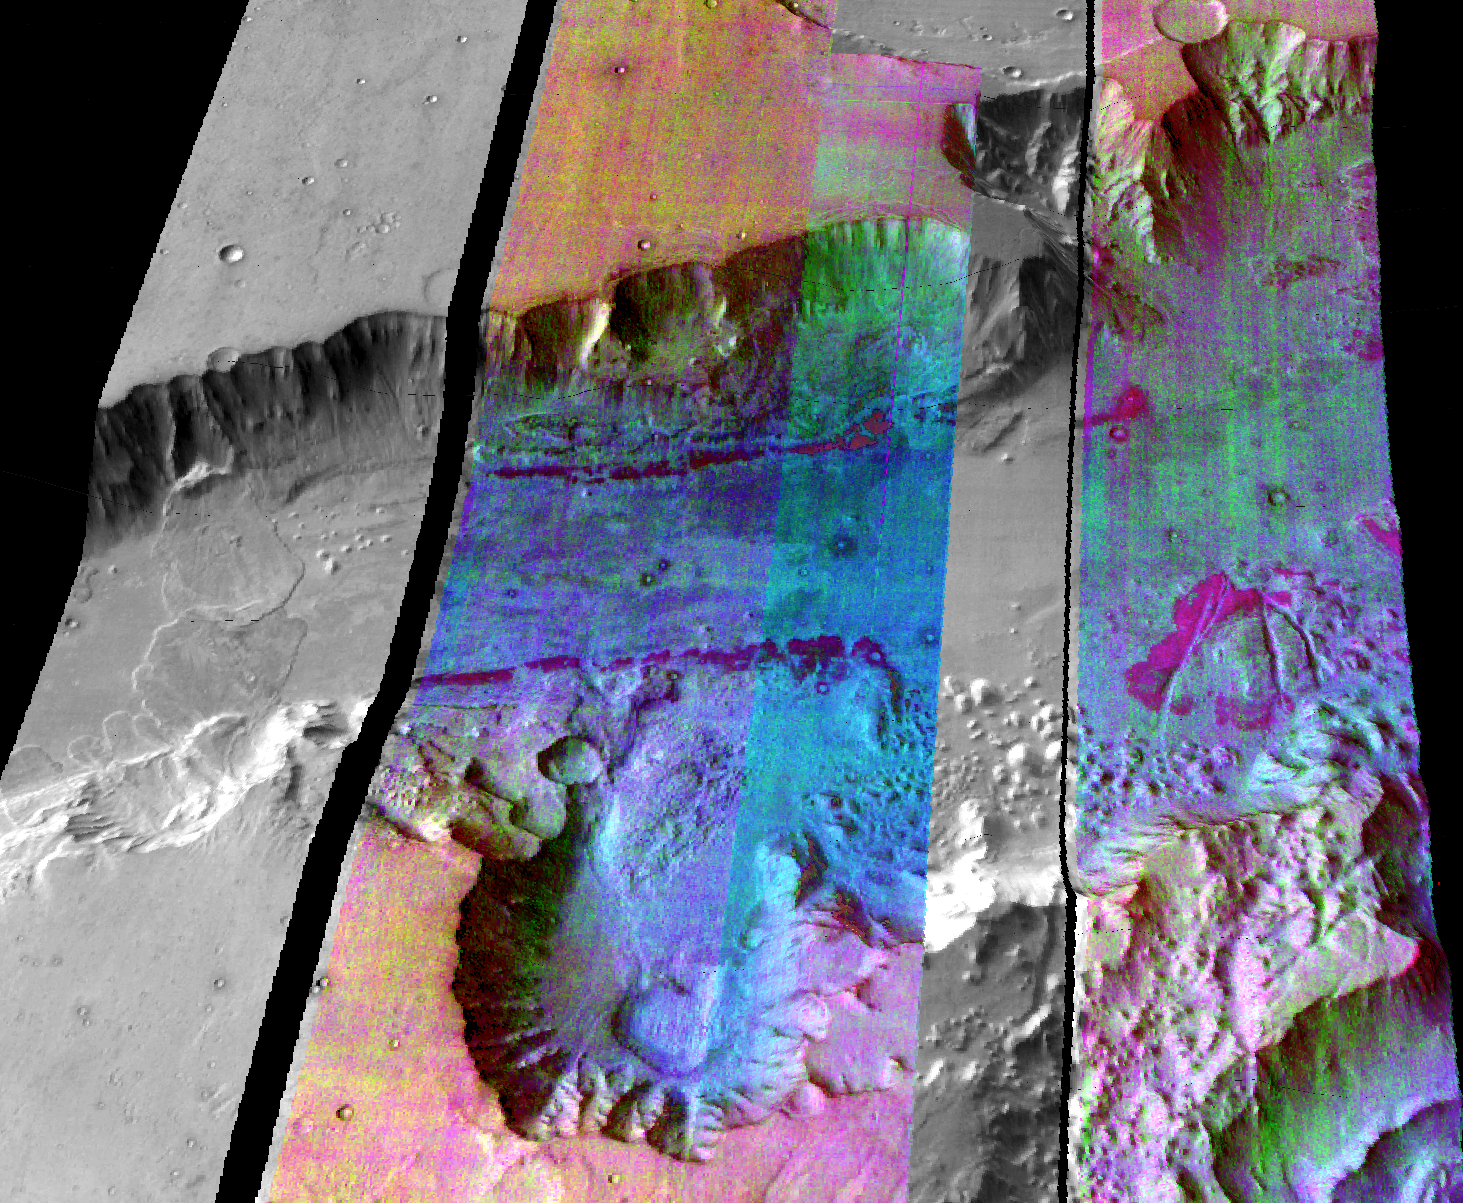

Ganges Chasma

This false-color infrared image was taken by the camera system on the Mars Odyssey spacecraft over part of Ganges Chasma in Valles Marineris (approximately 13 degrees S, 318 degrees E). The infrared image has been draped over topography data obtained by Mars Global Surveyor. The color differences in this image show compositional variations in the rocks exposed in the wall and floor of Ganges (blue and purple) and in the dust and sand on the rim of the canyon (red and orange). The floor of Ganges is covered by rocks and sand composed of basaltic lava that are shown in blue. A layer that is rich in the mineral olivine can be seen as a band of purple in the walls on both sides of the canyon, and is exposed as an eroded layer surrounding a knob on the floor. Olivine is easily destroyed by liquid water, so its presence in these ancient rocks suggests that this region of Mars has been very dry for a very long time. The mosaic was constructed using infrared bands 5, 7, and 8, and covers an area approximately 150 kilometers (90 miles) on each side. This simulated view is toward the north.

NASA’s Jet Propulsion Laboratory manages the 2001 Mars Odyssey mission for NASA’s Office of Space Science, Washington, D.C. The thermal emission imaging system was provided by Arizona State University, Tempe. Lockheed Martin Astronautics, Denver, Colo., is the prime contractor for the project, and developed and built the orbiter. Mission operations are conducted jointly from Lockheed Martin and from JPL, a division of the California Institute of Technology in Pasadena.

Credit: NASA/JPL/Arizona State University